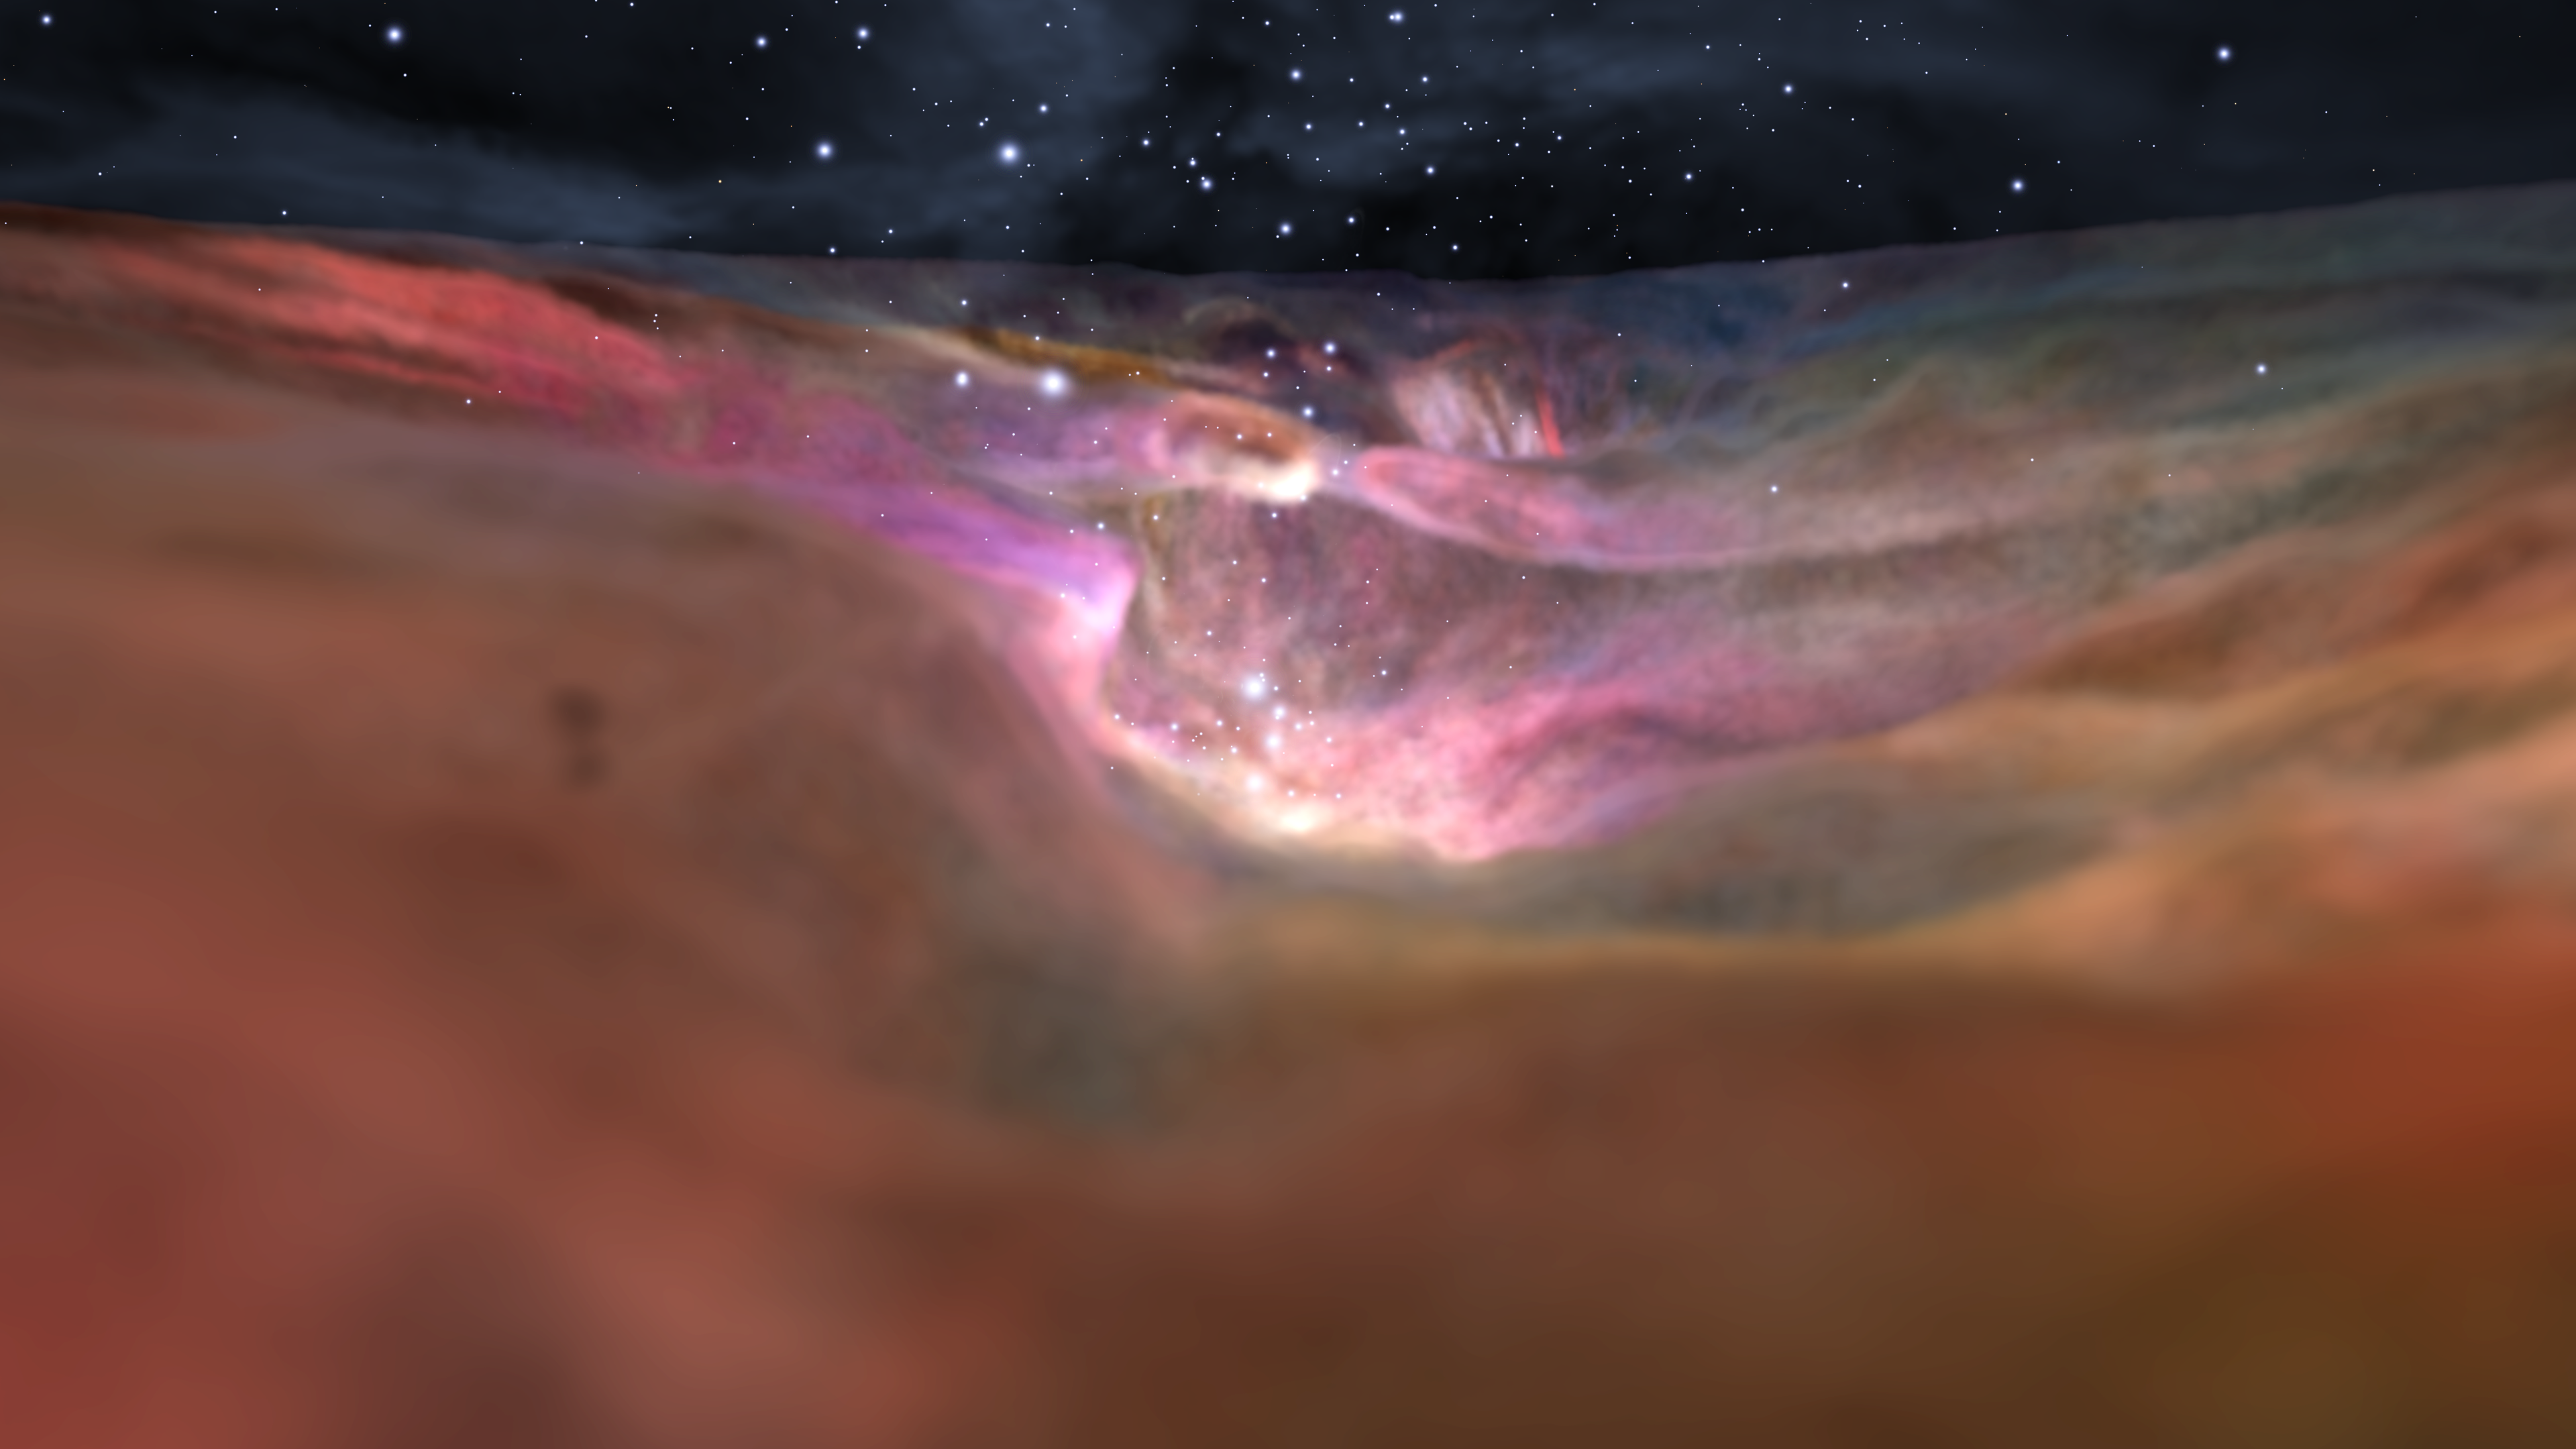

Visible Visualization of the Orion Nebula

Credit: NASA, ESA, F. Summers, G. Bacon, Z. Levay, J. DePasquale, L. Frattare, and M. Robberto (STScI), and R. Hurt (Caltech/IPAC)